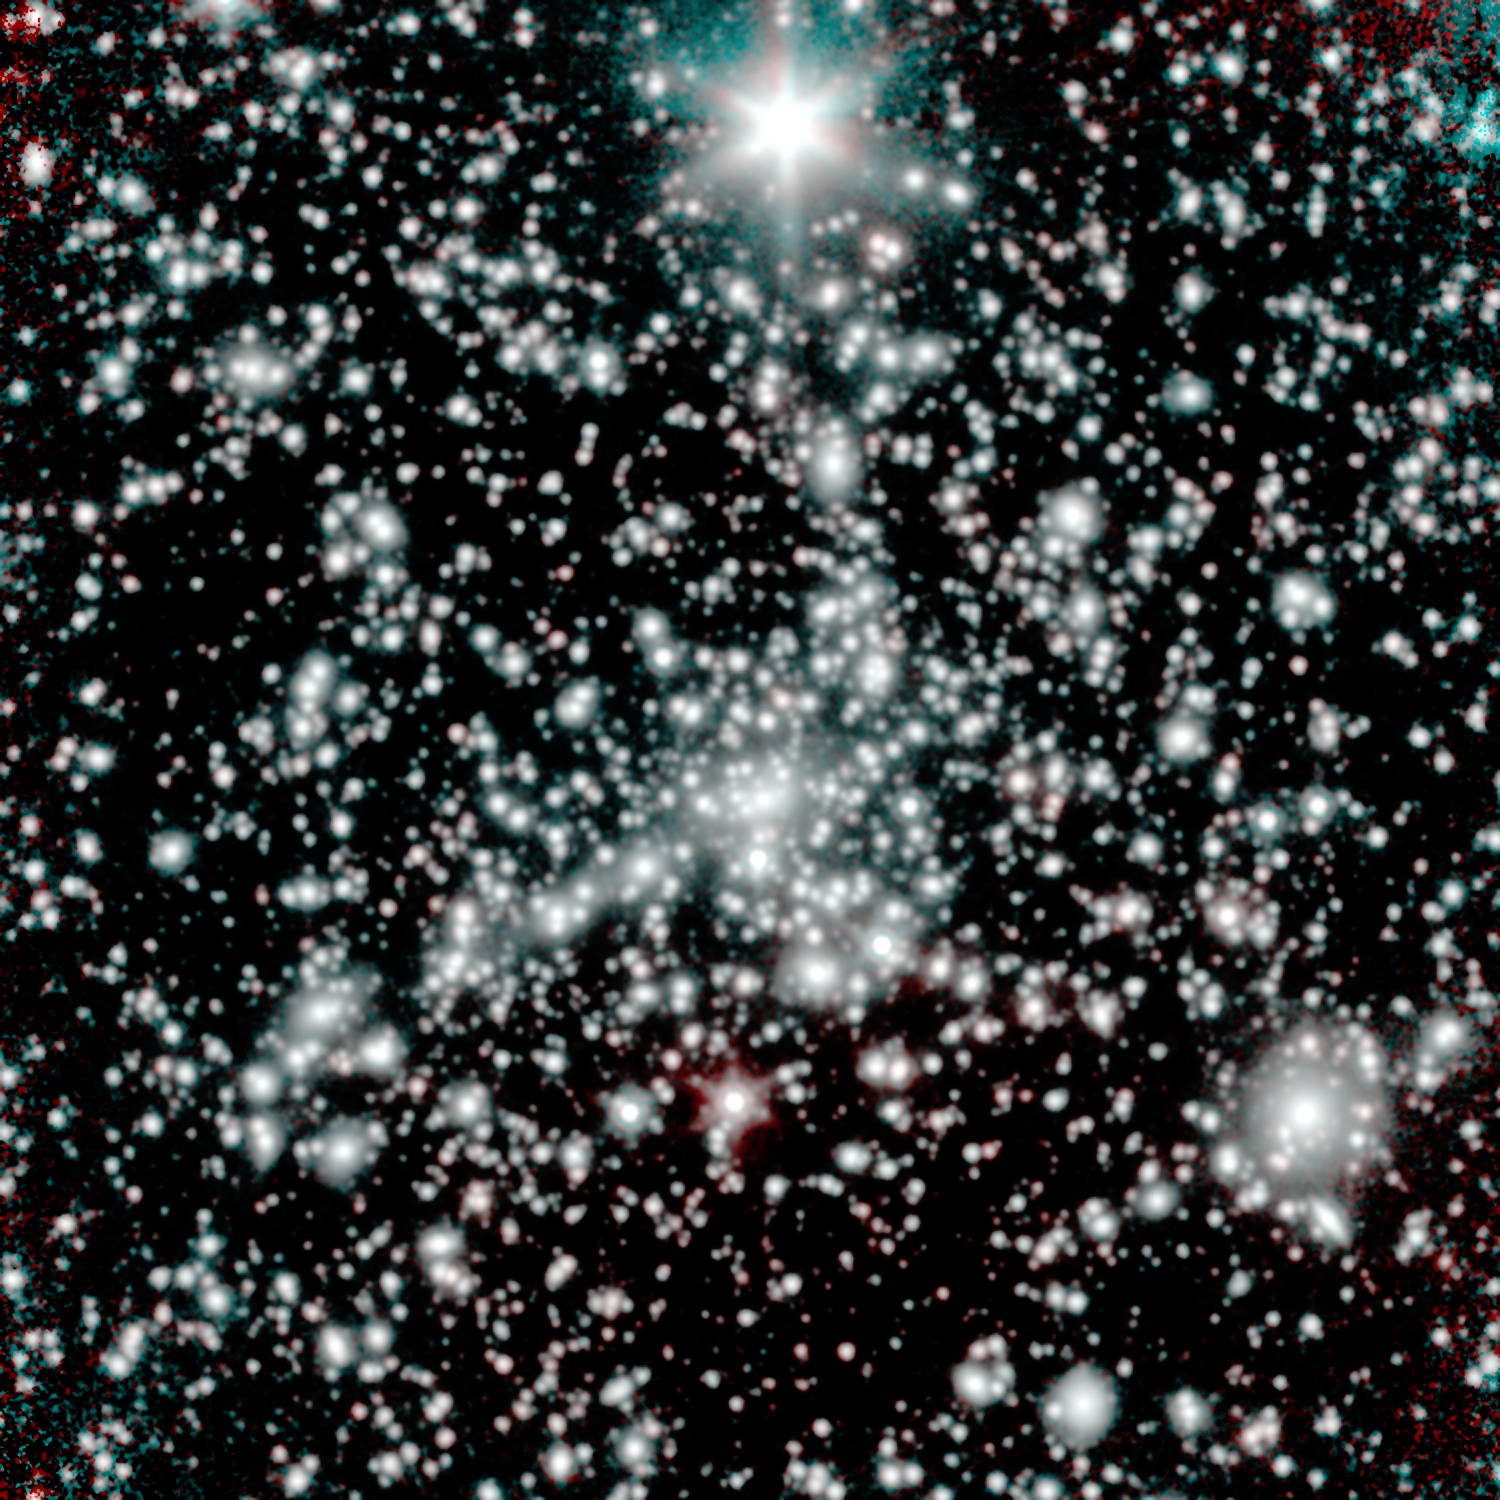

Galaxy Cluster MACS 1149, Seen by Spitzer

NASA's Spitzer Space Telescope captured this image of the galaxy cluster MACS 1149. The observations took place during the telescope's warm mission phase, following the depletion of its liquid coolant in 2009.

Spitzer, along with the Hubble Space Telescope, targeted MACS 1149 as part of the Spitzer UltRaFaint Survey, or SURFS UP. The joint project will image 10 massive, foreground galaxy clusters whose strong gravity magnifies the light of background objects. This so-called cosmic lensing causes objects such as the distant, dim, young galaxies that SURFS UP is investigating, to appear more than 10 times brighter than they normally would, allowing the team to study the stars within them.

At least one distant, young galaxy has been detected far behind the MACS 1149 but magnified by its gravitational lens effect. The overall reddish hue of starlight visible to Spitzer in this distant, young galaxy indicates that the stars in it are already mature. The findings therefore push back the time when the first stars and galaxies arose and began ending a cosmic period known as the Dark Ages.

These Spitzer observations at wavelengths of 3.5 and 4.6 microns are shown in blue and red, respectively.

Credit: Courtesy NASA/JPL-Caltech